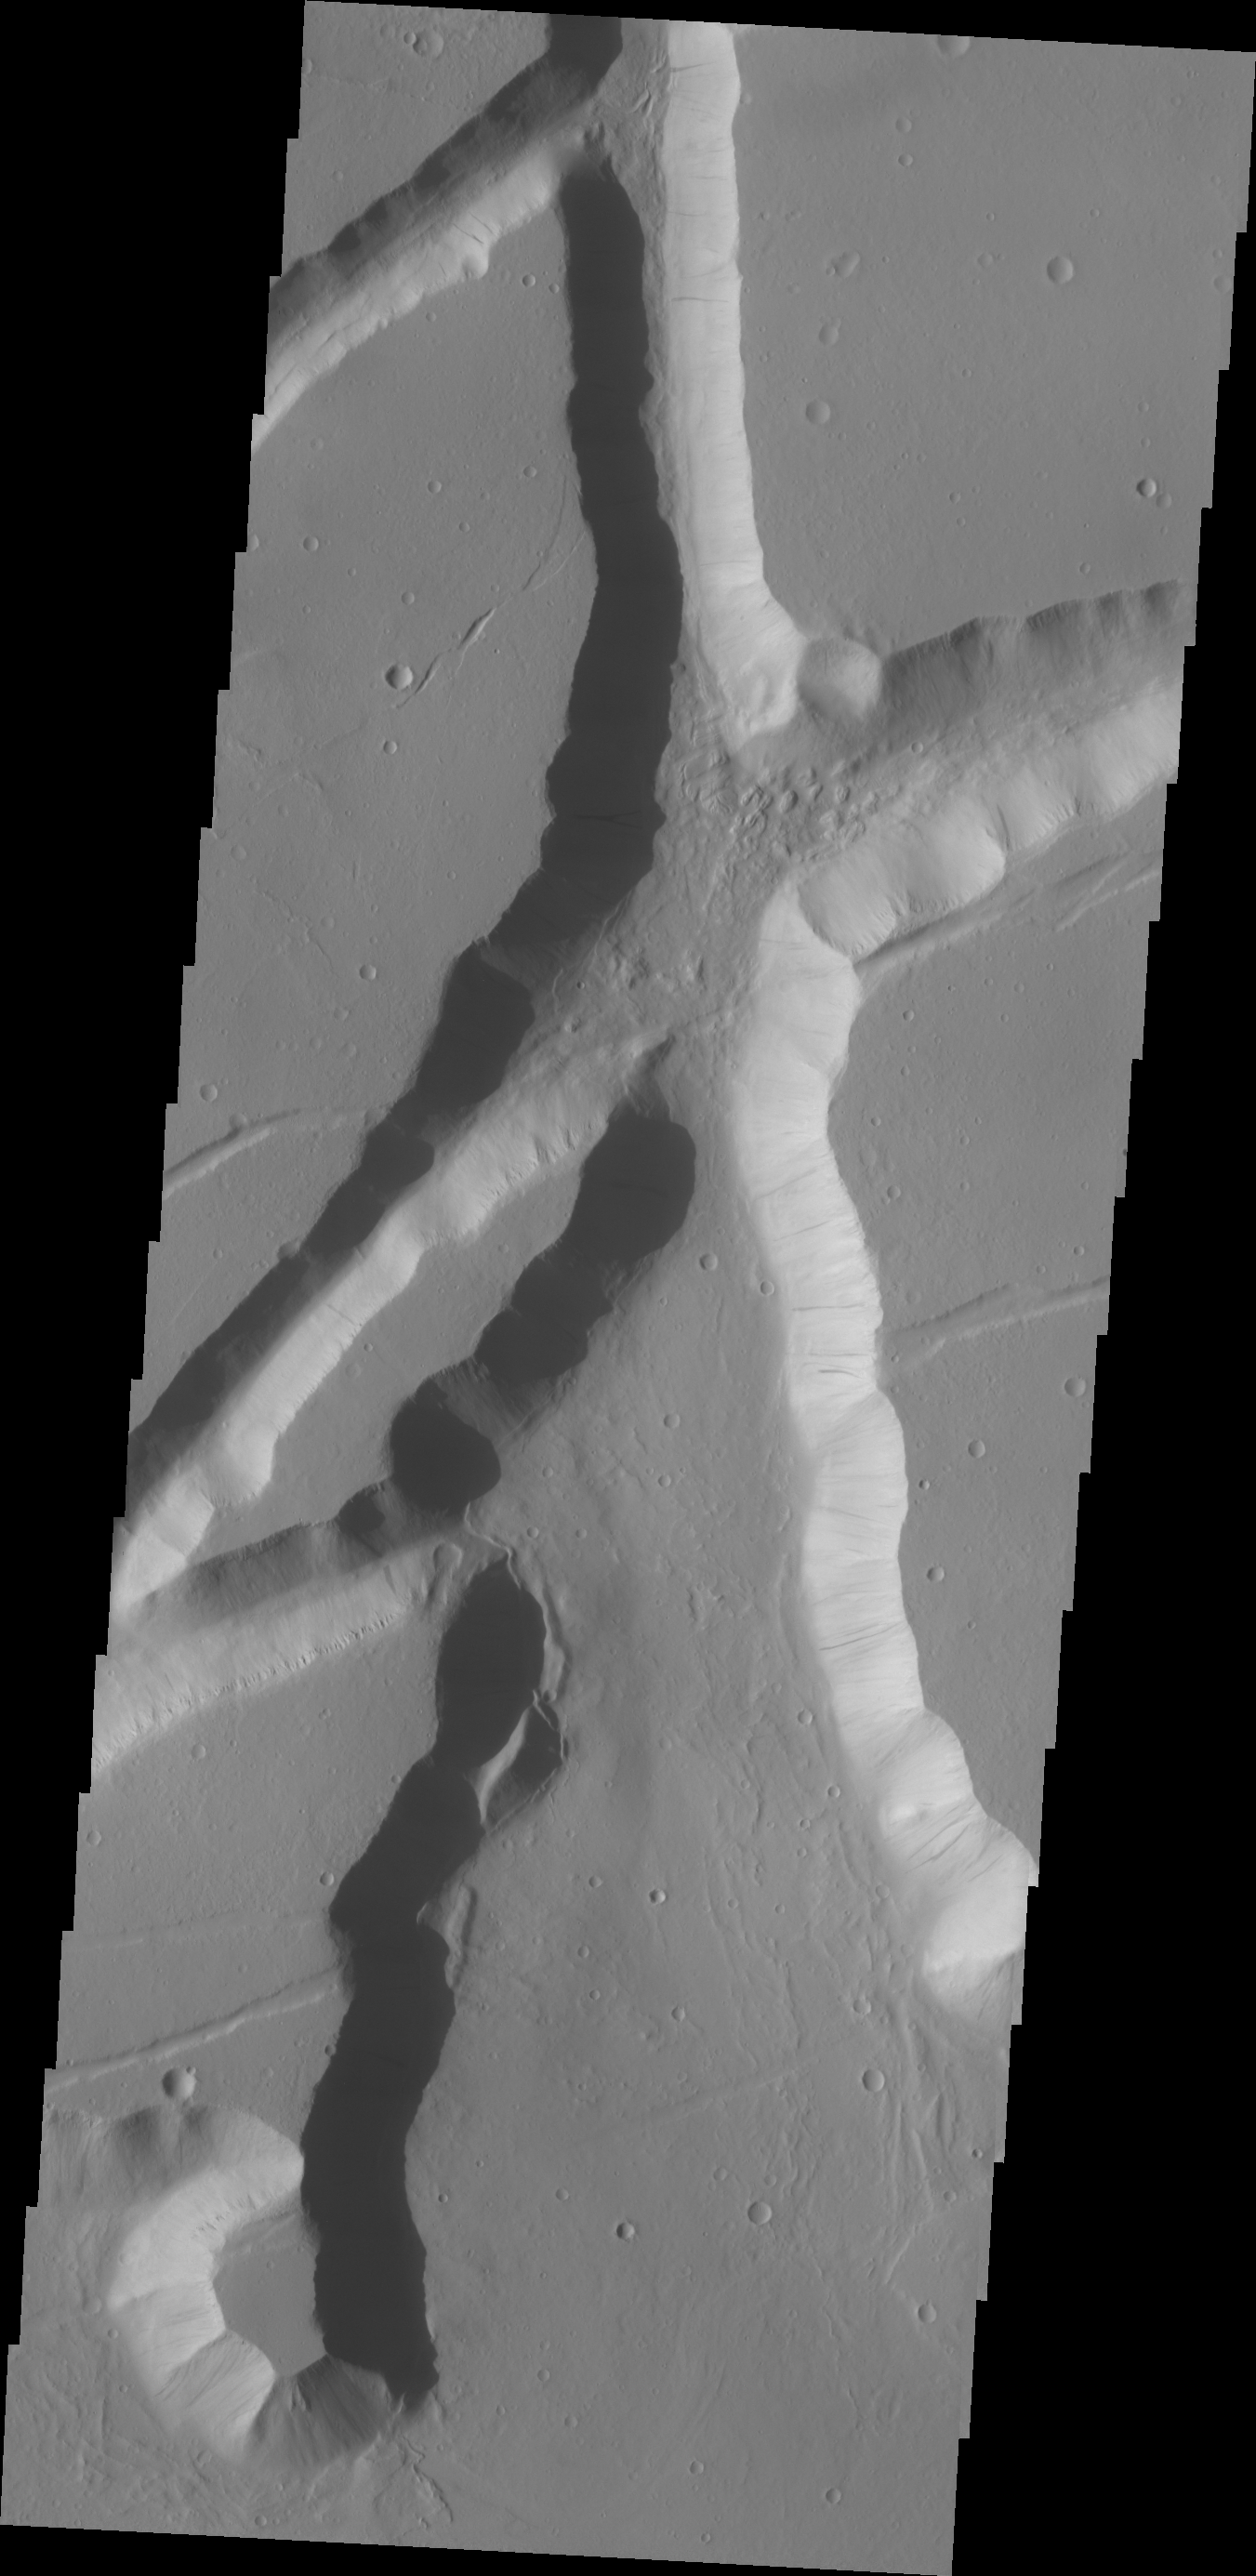

Kasei Valles Fractures

The fracture system shown in today’s VIS image is on the northern margin of the Kasei Valles lowland. Fractures like this can become chaos with continued downdropping of blocks and widening fractures.

Credit: NASA/JPL/ASU